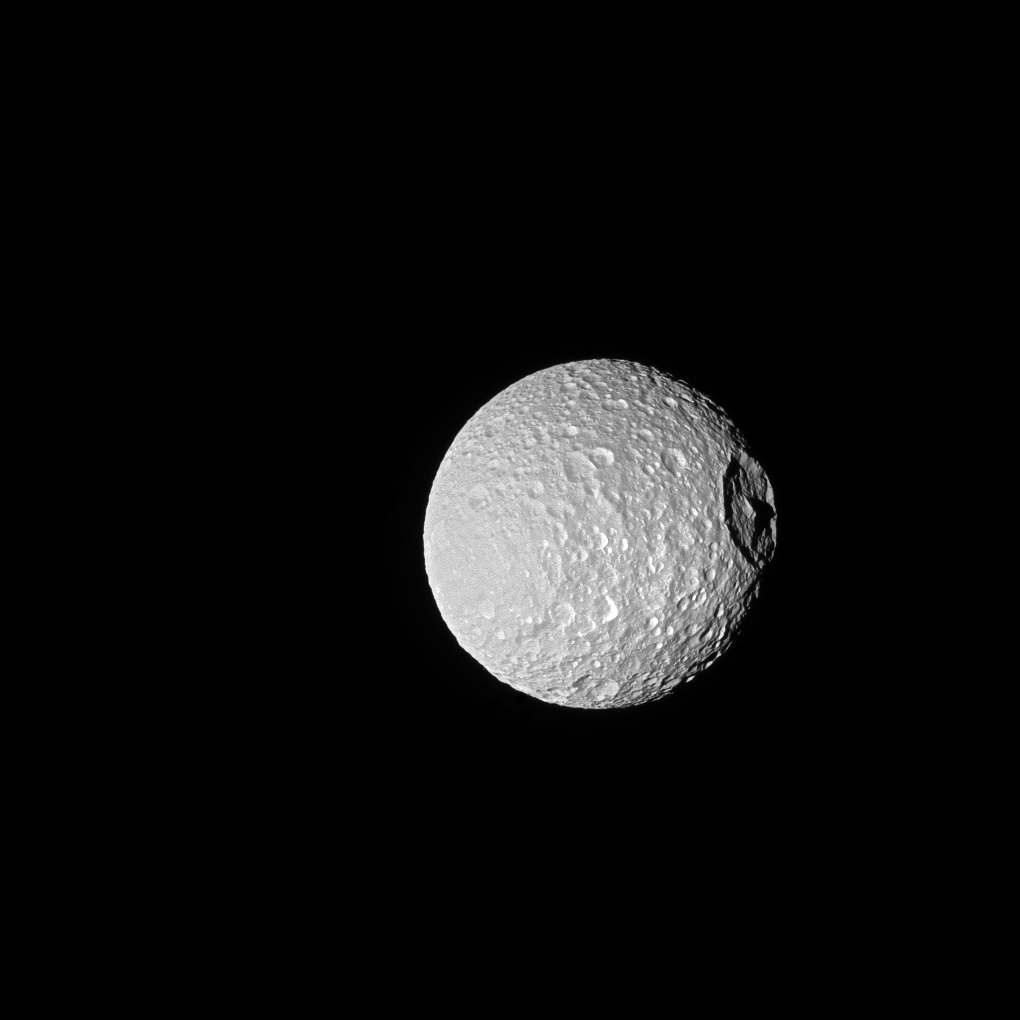

Mimas’ Mountain

Shadows cast across Mimas’ defining feature, Herschel Crater, provide an indication of the size of the crater’s towering walls and central peak.

Named after the icy moon’s discoverer, astronomer William Herschel, the crater stretches 86 miles (139 kilometers) wide — almost one-third of the diameter of Mimas (246 miles or 396 kilometers) itself.

Large impact craters often have peaks in their center — see Tethys’ large crater Odysseus in PIA08400. Herschel’s peak stands nearly as tall as Mount Everest on Earth.

This view looks toward the anti-Saturn hemisphere of Mimas. North on Mimas is up and rotated 21 degrees to the left. The image was taken with the Cassini spacecraft narrow-angle camera on Oct. 22, 2016 using a combination of spectral filters which preferentially admits wavelengths of ultraviolet light centered at 338 nanometers.

The view was acquired at a distance of approximately 115,000 miles (185,000 kilometers) from Mimas and at a Sun-Mimas-spacecraft, or phase, angle of 20 degrees. Image scale is 3,300 feet (1 kilometer) per pixel.

The Cassini mission is a cooperative project of NASA, ESA (the European Space Agency) and the Italian Space Agency. The Jet Propulsion Laboratory, a division of the California Institute of Technology in Pasadena, manages the mission for NASA’s Science Mission Directorate, Washington. The Cassini orbiter and its two onboard cameras were designed, developed and assembled at JPL. The imaging operations center is based at the Space Science Institute in Boulder, Colorado.

Credit: NASA/JPL-Caltech/Space Science Institute